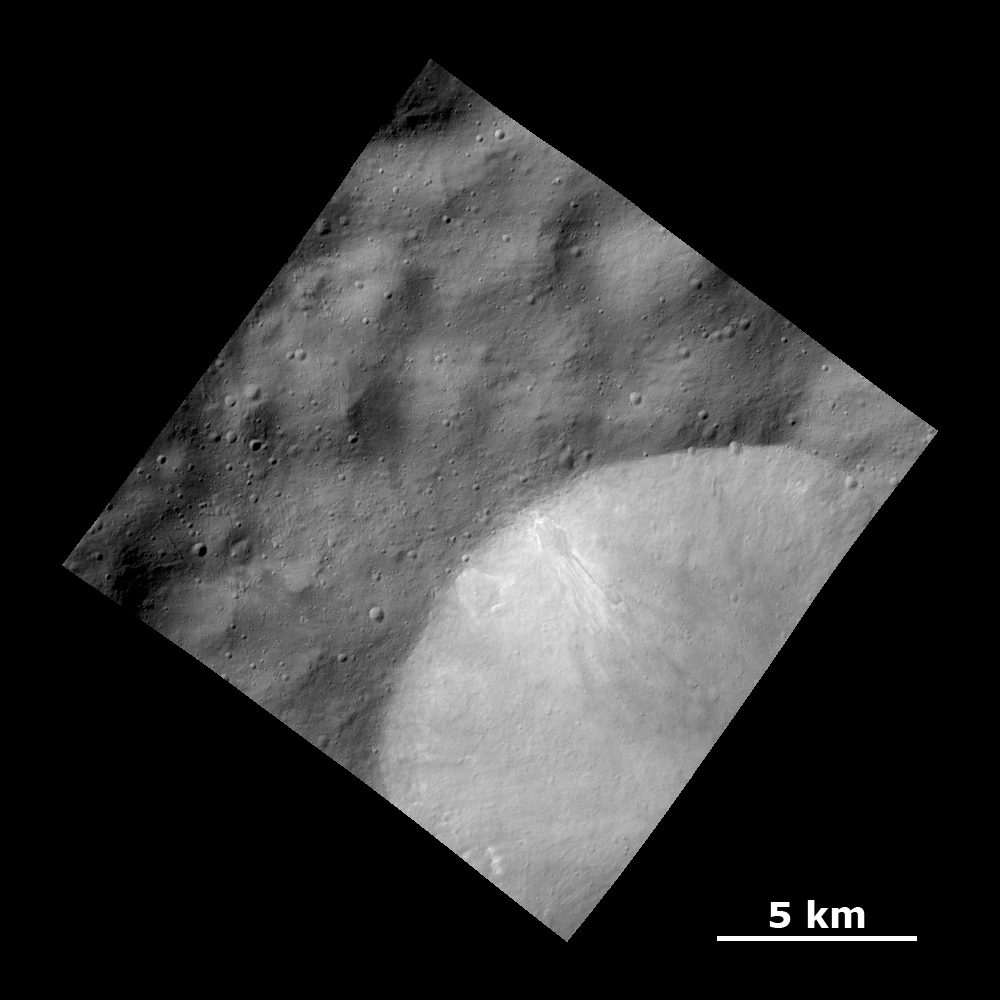

Bright Material Deposits in Crater Wall

This Dawn FC (framing camera) image shows a relatively fresh crater with bright deposits exposed in the crater wall that streak downslope on the giant asteroid Vesta.

The image covers an area in the cratered highlands, centered around 13.5 degrees north latitude and 218.9 east longitude. NASA’s Dawn spacecraft obtained this image with its framing camera on Dec. 18, 2011. The distance to the surface of Vesta is 183 kilometers and the image has a resolution of about 25 meters per pixel. This image was acquired during the LAMO (Low Altitude Mapping Orbit) phase of the mission.

The Dawn mission to Vesta and Ceres is managed by NASA’s Jet Propulsion Laboratory, a division of the California Institute of Technology in Pasadena, for NASA’s Science Mission Directorate, Washington. UCLA is responsible for overall Dawn mission science. The Dawn framing cameras have been developed and built under the leadership of the Max Planck Institute for Solar System Research, Katlenburg-Lindau, Germany, with significant contributions by DLR German Aerospace Center, Institute of Planetary Research, Berlin, and in coordination with the Institute of Computer and Communication Network Engineering, Braunschweig. The framing camera project is funded by the Max Planck Society, DLR, and NASA/JPL.

Credit: NASA/JPL-Caltech/UCLA/MPS/DLR/IDA